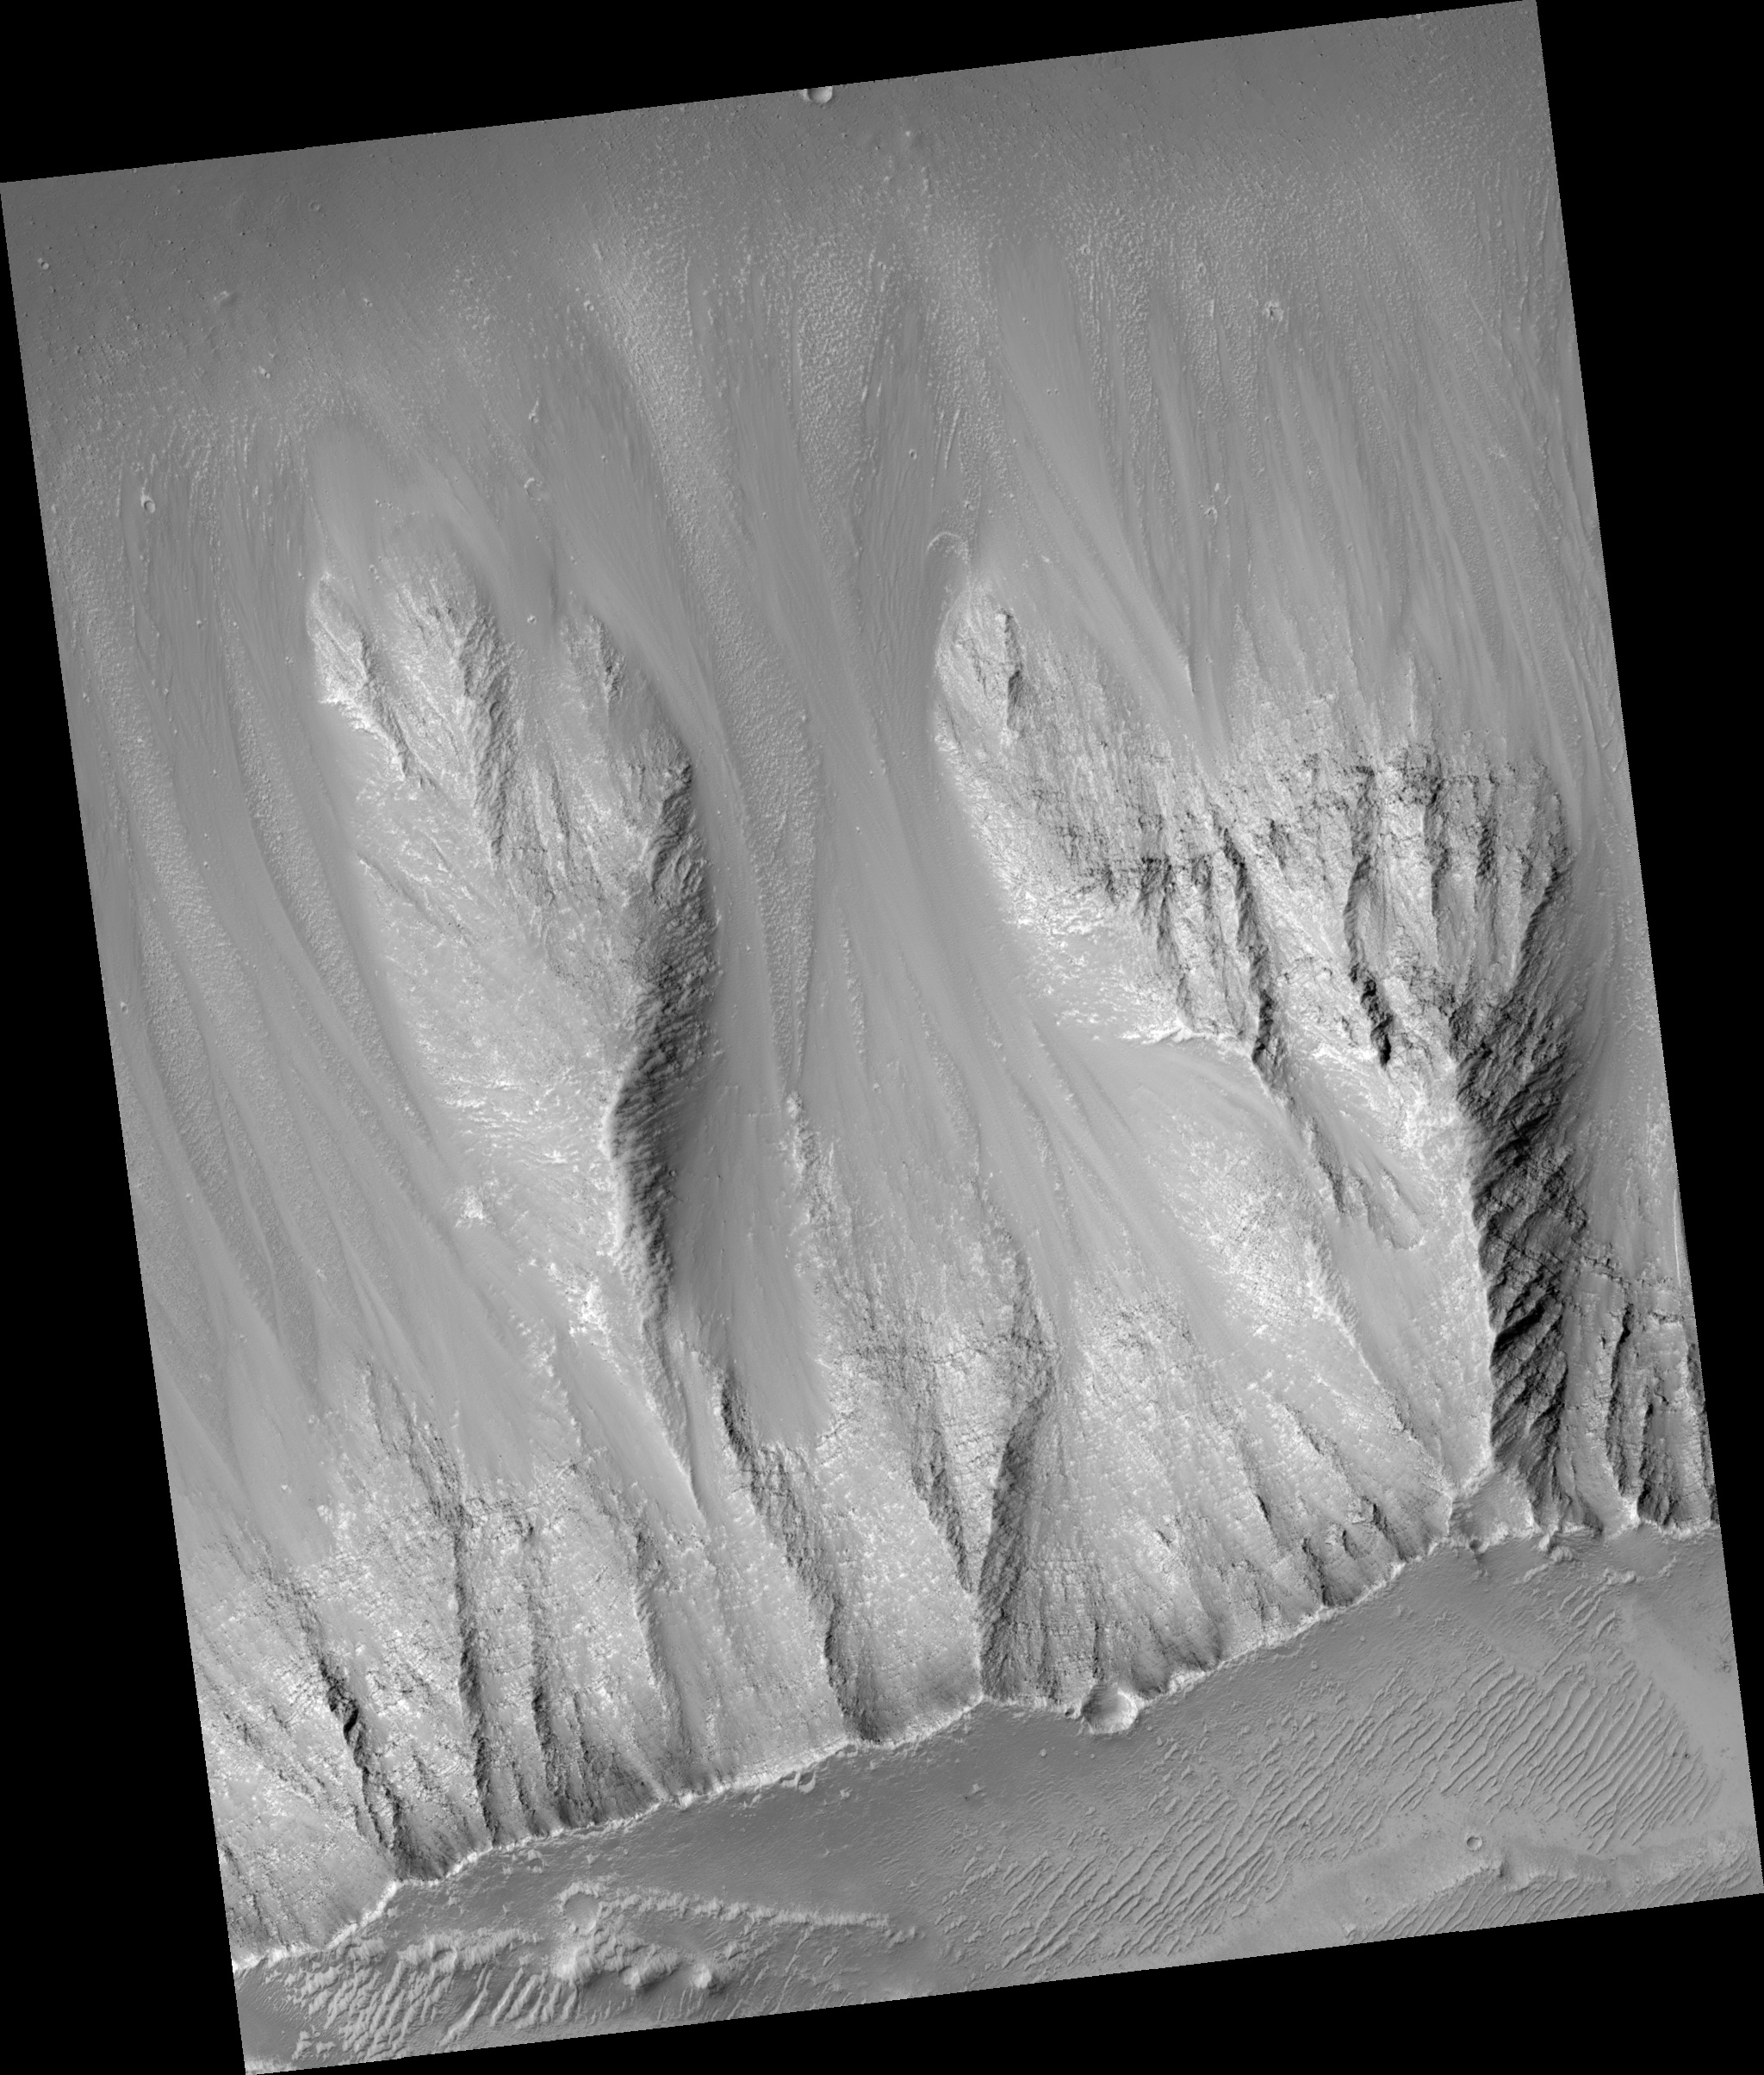

Walls of Noctus Labyrinthus

Image PSP_001404_1720 was taken by the High Resolution Imaging Science Experiment (HiRISE) camera onboard the Mars Reconnaissance Orbiter spacecraft on November 13, 2006. The complete image is centered at -7.7 degrees latitude, 269.2 degrees East longitude. The range to the target site was 254.6 km (159.1 miles). At this distance the image scale is 25.5 cm/pixel (with 1 x 1 binning) so objects ~76 cm across are resolved. The image shown here has been map-projected to 25 cm/pixel and north is up. The image was taken at a local Mars time of 3:32 PM and the scene is illuminated from the west with a solar incidence angle of 58 degrees, thus the sun was about 32 degrees above the horizon. At a solar longitude of 135.0 degrees, the season on Mars is Northern Summer.

NASA’s Jet Propulsion Laboratory, a division of the California Institute of Technology in Pasadena, manages the Mars Reconnaissance Orbiter for NASA’s Science Mission Directorate, Washington. Lockheed Martin Space Systems, Denver, is the prime contractor for the project and built the spacecraft. The High Resolution Imaging Science Experiment is operated by the University of Arizona, Tucson, and the instrument was built by Ball Aerospace and Technology Corp., Boulder, Colo.

Credit: NASA/JPL/Univ. of Arizona